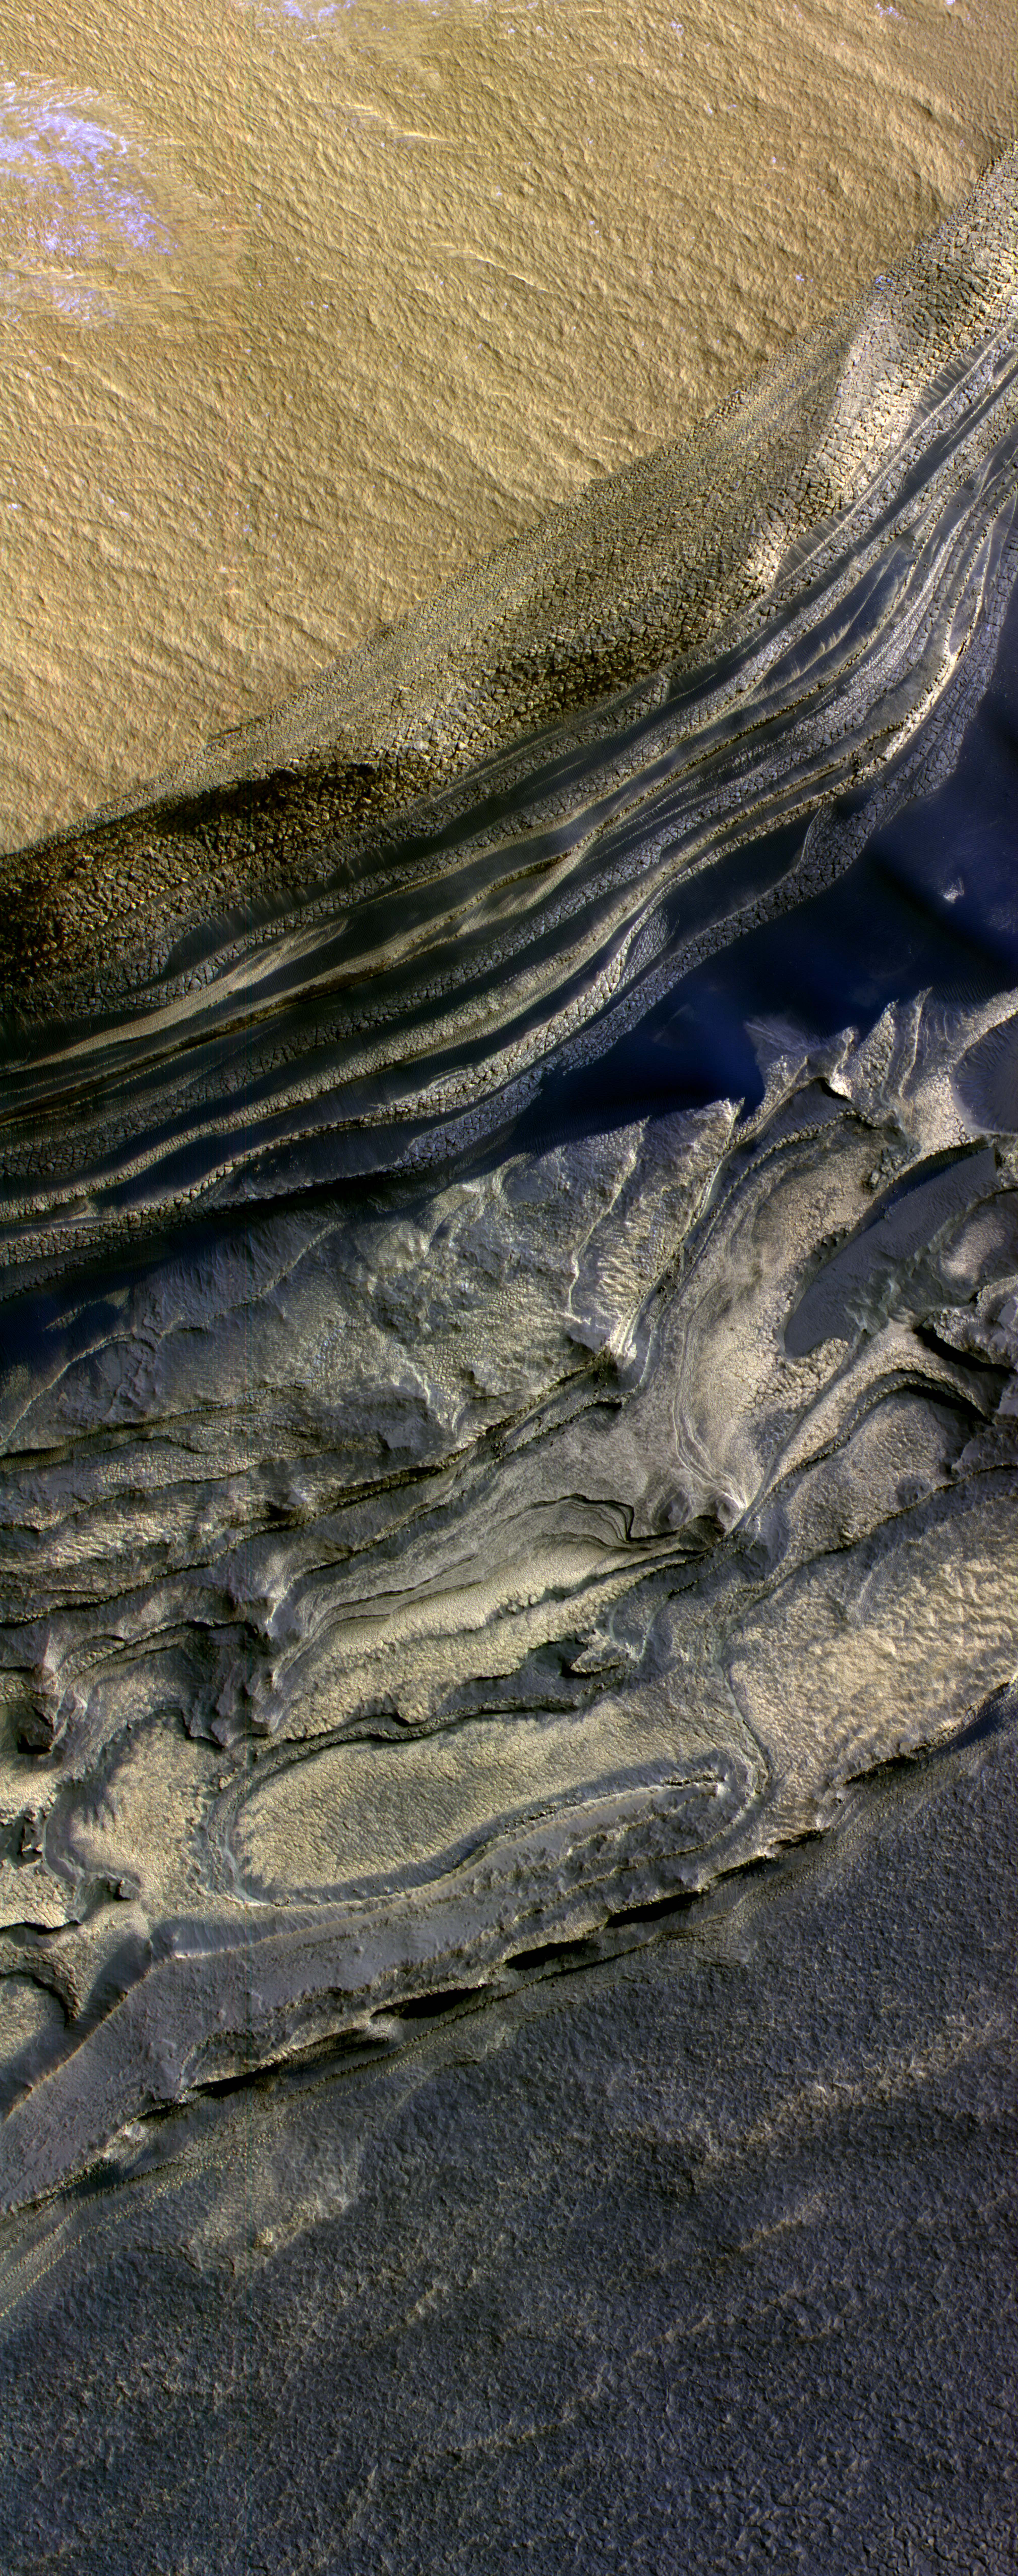

Layers Exposed at Polar Canyon

This false-color subframe of an image from the High Resolution Imaging Science Experiment camera on NASA’s Mars Reconnaissance Orbiter shows the north polar layered deposits at top and darker materials at bottom, exposed in a scarp at the head of Chasma Boreale, a large canyon eroded into the layered deposits.

The polar layered deposits appear red because of dust mixed within them, but are ice-rich as indicated by previous observations. Water ice in the layered deposits is probably responsible for the pattern of fractures seen near the top of the scarp. The darker material below the layered deposits may have been deposited as sand dunes, as indicated by the crossbedding (truncation of curved lines) seen near the middle of the scarp. It appears that brighter, ice-rich layers were deposited between the dark dunes in places. Exposures such as these are useful in understanding recent climate variations that are likely recorded in the polar layered deposits.

NASA’s Jet Propulsion Laboratory, a division of the California Institute of Technology in Pasadena, manages the Mars Reconnaissance Orbiter for NASA’s Science Mission Directorate, Washington. Lockheed Martin Space Systems, Denver, is the prime contractor for the project and built the spacecraft. The High Resolution Imaging Science Experiment is operated by the University of Arizona, Tucson, and the instrument was built by Ball Aerospace and Technology Corp., Boulder, Colo.

Credit: NASA/JPL-Caltech/Univ. of Arizona